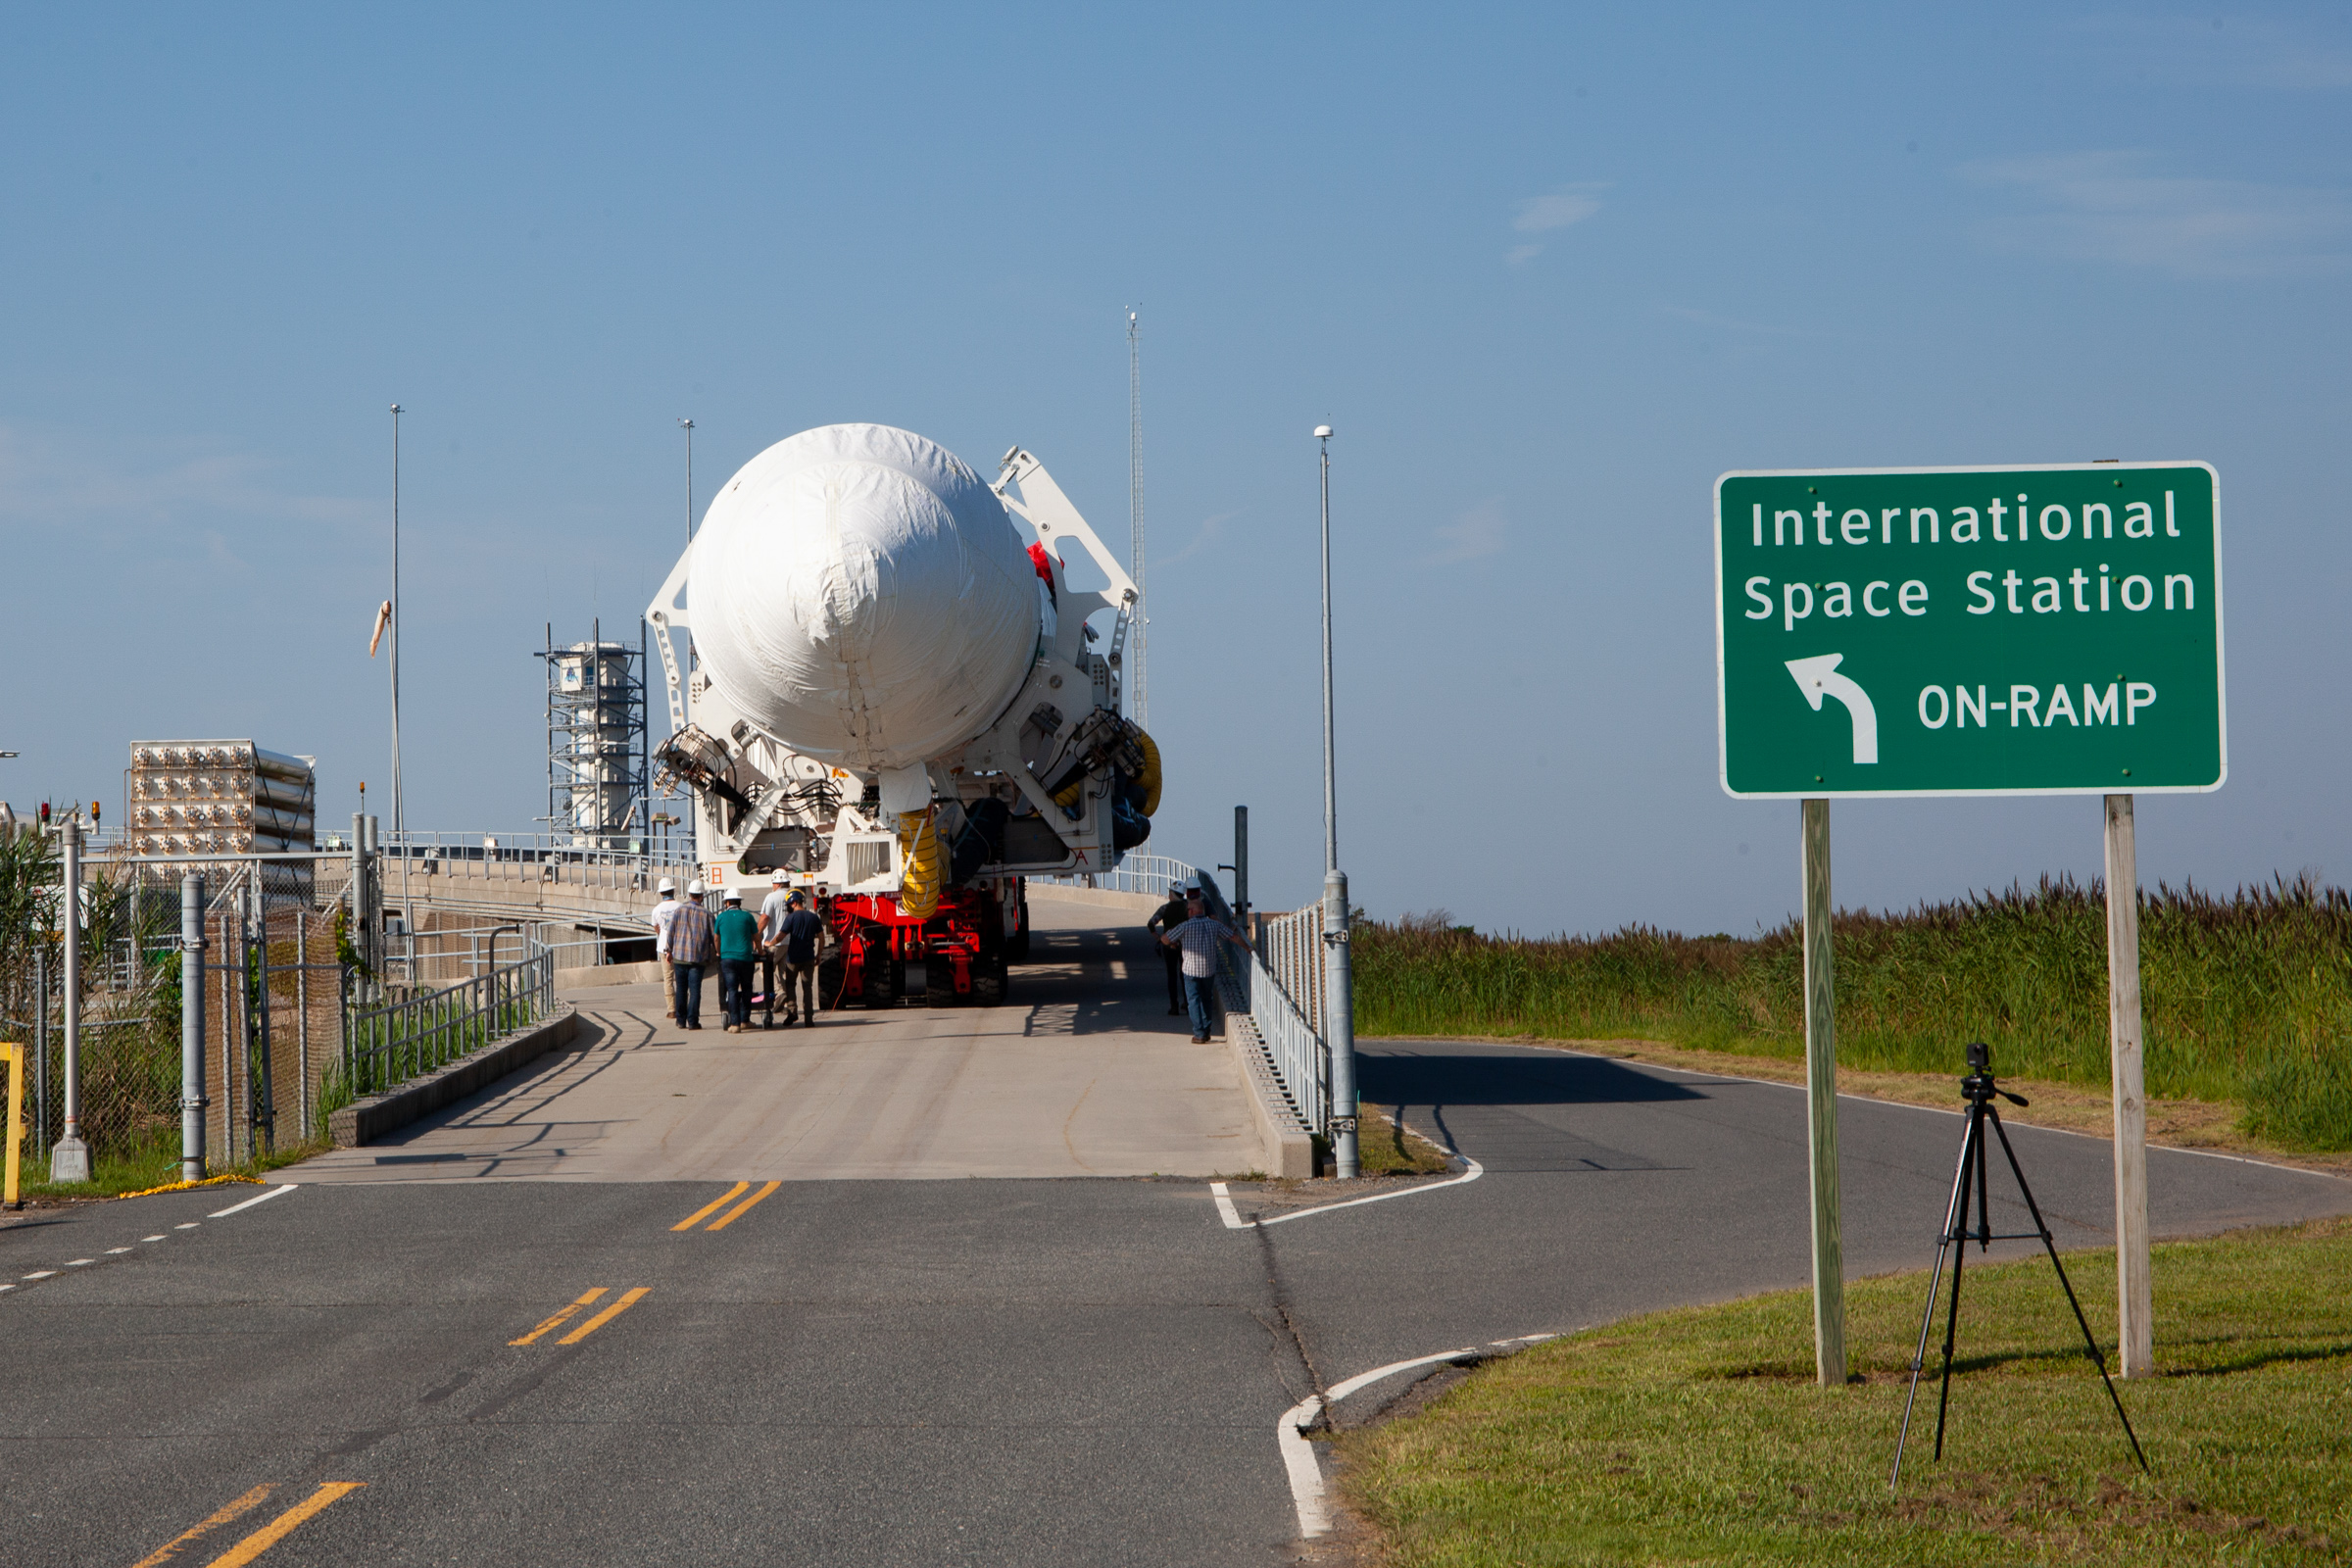

A Northrop Grumman Antares rocket carrying a Cygnus resupply spacecraft arrives at the Mid-Atlantic Regional Spaceport’s Pad-0A, Friday, Aug. 6,, 2021, at NASA's Wallops Flight Facility in Virginia. Northrop Grumman’s 16th contracted cargo resupply mission with NASA to the International Space Station will deliver about 8,200 pounds of science and research, crew supplies and vehicle hardware to the orbital laboratory and its crew. Northrop Grumman named the NG CRS-16 Cygnus spacecraft after NASA astronaut Ellison Onizuka, in honor of his prominence as the first Asian American astronaut. Onizuka was hired in 1978 in the first class of diverse astronauts, and his first spaceflight was aboard space shuttle Discovery in January 1985 for STS-51-C. He lost his life aboard the space shuttle Challenger in 1986. The launch is scheduled for 5:56 p.m. EDT, Aug. 10, 2021.

Credit: NASA/Brian Bonsteel